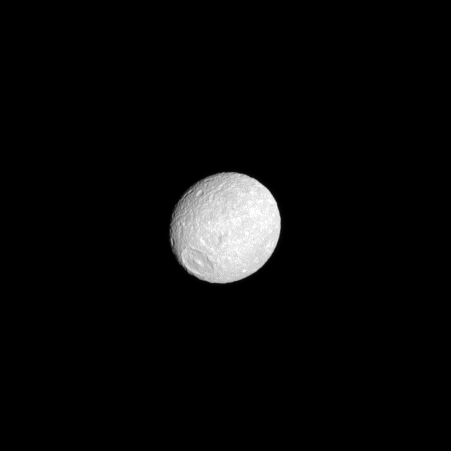

Mimas’ Bulging Middle

The oblate shape of Mimas is presented in this Cassini spacecraft image. The moon appears flattened at the poles with an equatorial bulge.

To learn more about this small moon, see PIA07534. Herschel Crater, seen on the left, is 130 kilometers, or 80 miles, wide.

This view looks toward the leading hemisphere of Mimas (396 kilometers, or 246 miles across). North on Mimas is up and rotated 44 degree to the left. The image was taken in visible green light with the Cassini spacecraft narrow-angle camera on June 25, 2009. The view was acquired at a distance of approximately 594,000 kilometers (369,000 miles) from Mimas and at a Sun-Mimas-spacecraft, or phase, angle of 11 degrees. Image scale is 4 kilometers (2 miles) per pixel.

The Cassini-Huygens mission is a cooperative project of NASA, the European Space Agency and the Italian Space Agency. The Jet Propulsion Laboratory, a division of the California Institute of Technology in Pasadena, manages the mission for NASA’s Science Mission Directorate, Washington, D.C. The Cassini orbiter and its two onboard cameras were designed, developed and assembled at JPL. The imaging operations center is based at the Space Science Institute in Boulder, Colo.

Credit: NASA/JPL/Space Science Institute